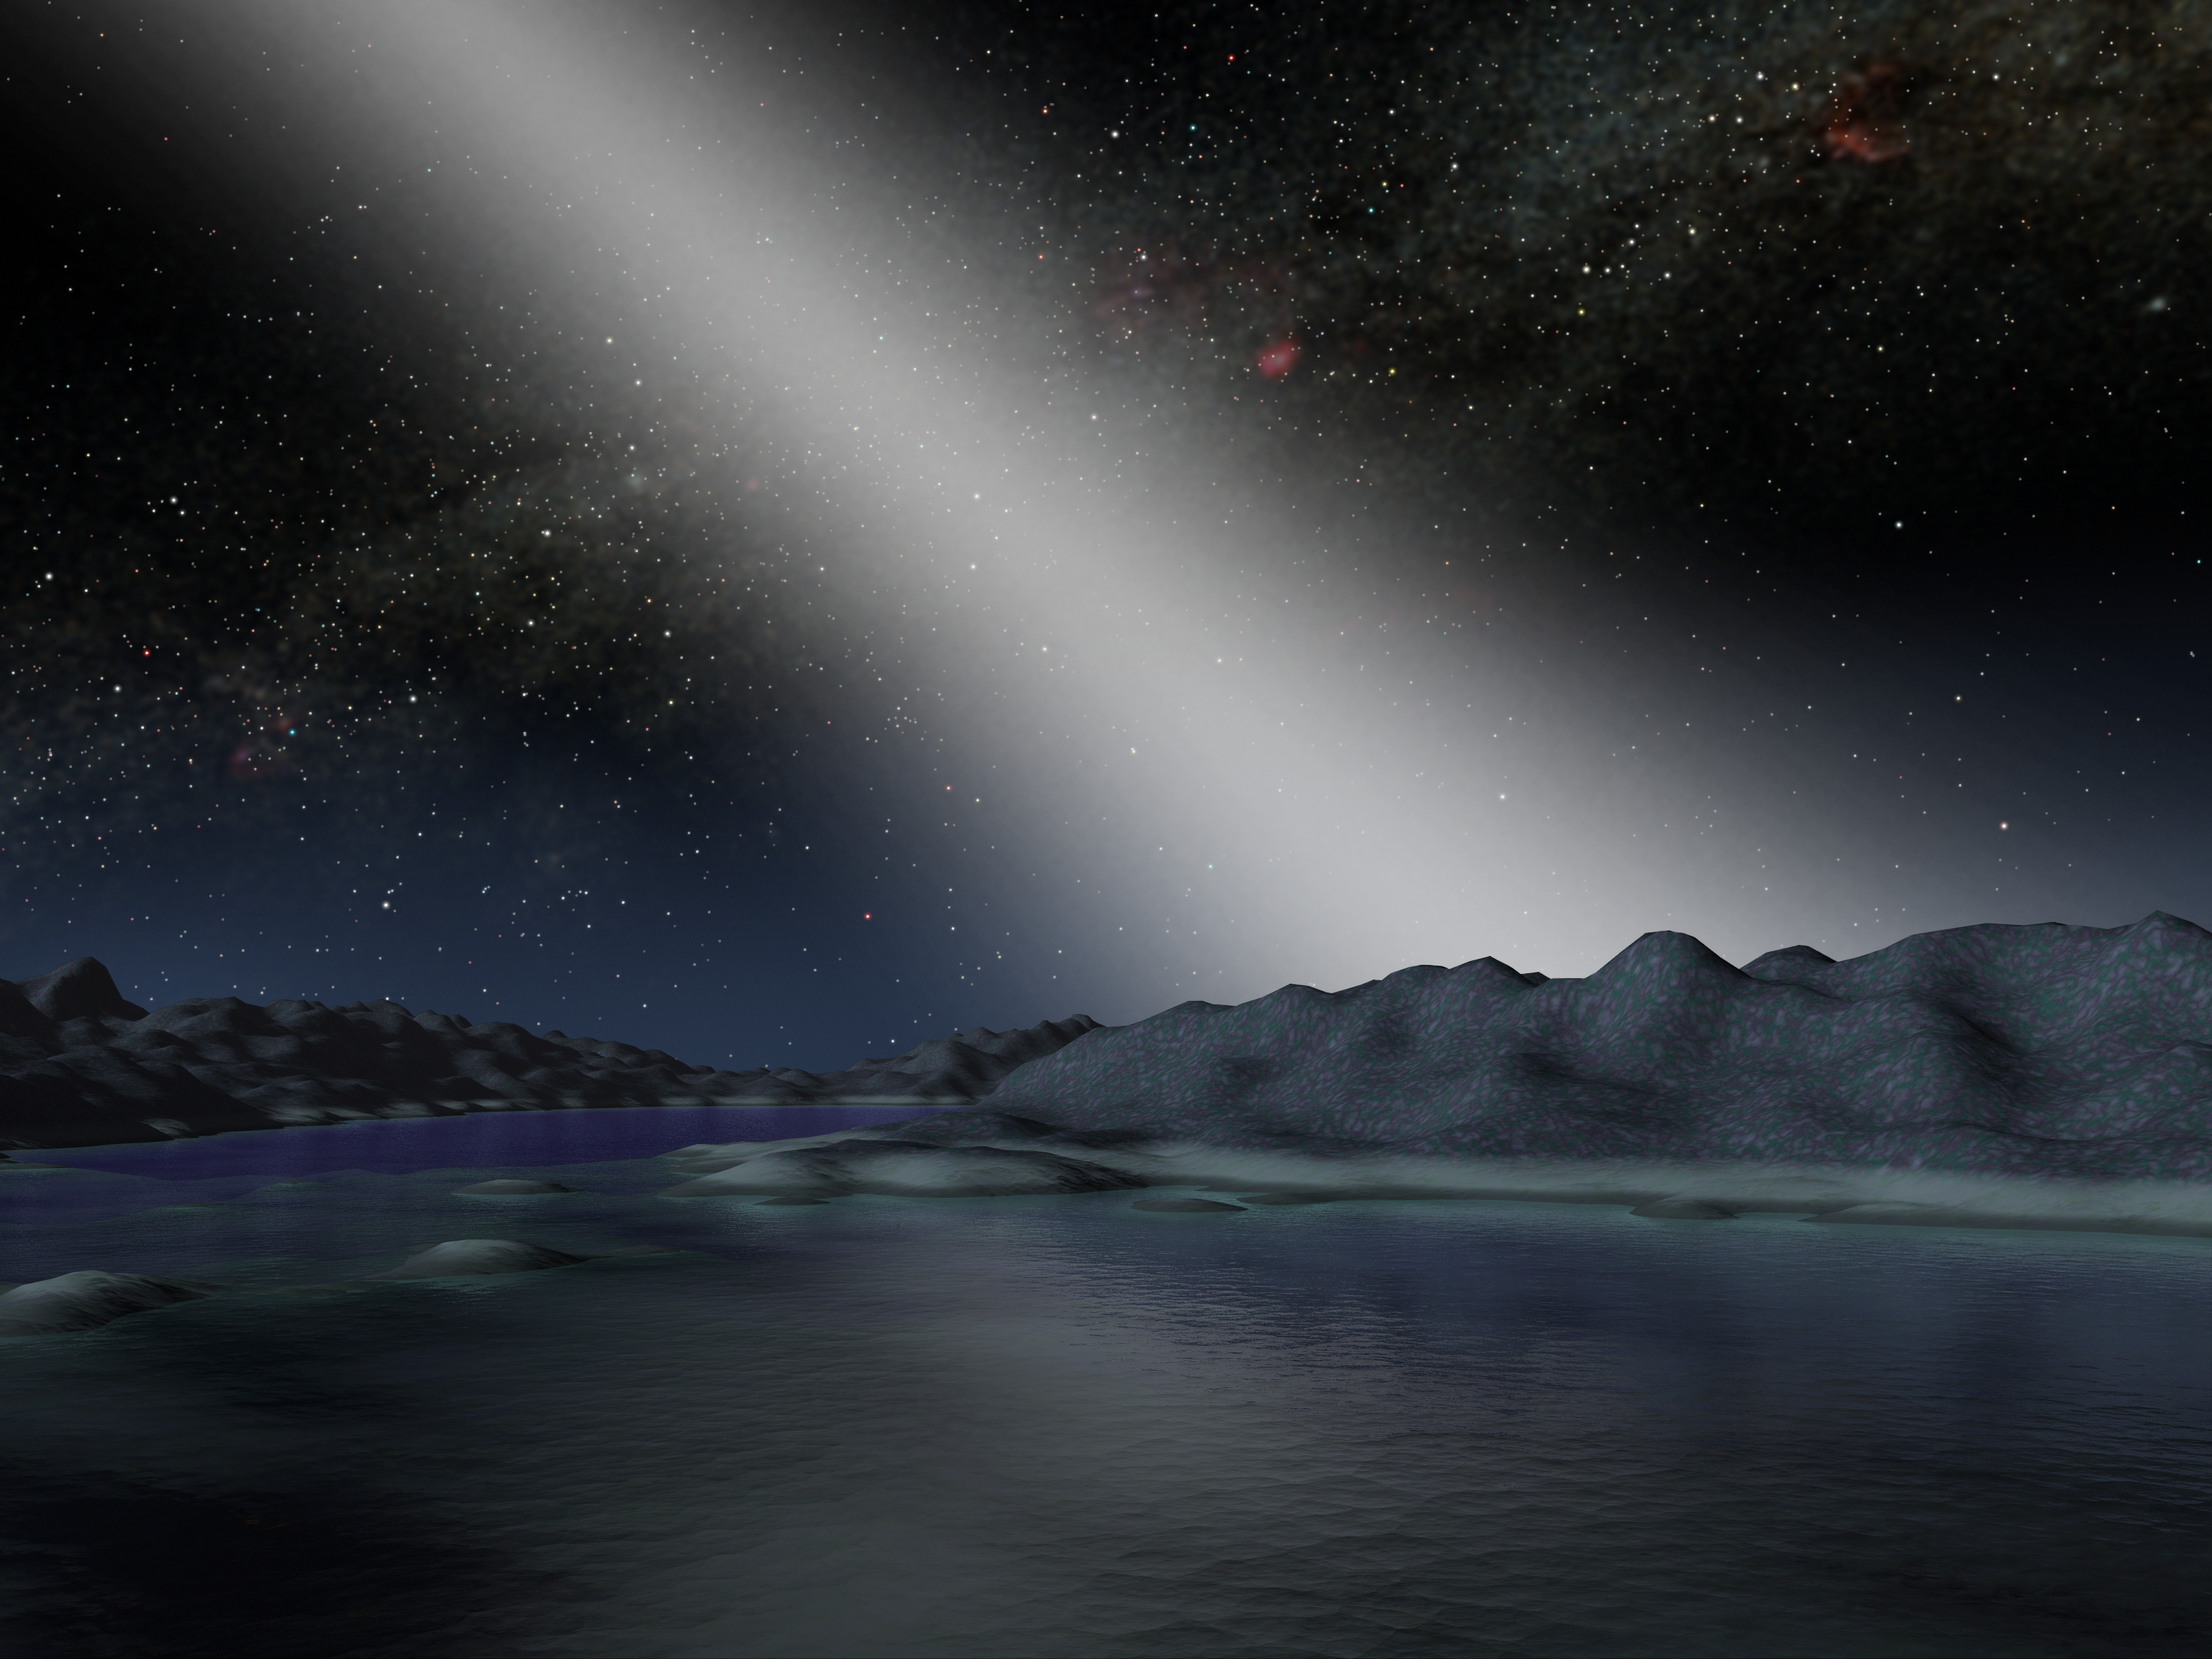

Alien Asteroid Belt Compared to our Own (Artist Concept)

Figure 1: Band of Light Comparison

This artist’s concept illustrates what the night sky might look like from a hypothetical alien planet in a star system with an asteroid belt 25 times as massive as the one in our own solar system (alien system above, ours below; see Figure 1).

NASA’s Spitzer Space Telescope found evidence for such a belt around the nearby star called HD 69830, when its infrared eyes spotted dust, presumably from asteroids banging together. The telescope did not find any evidence for a planet in the system, but astronomers speculate one or more may be present.

The movie begins at dusk on the imaginary world, when HD 69830, like our Sun, has begun to set over the horizon. Time is sped up to show the onset of night and the appearance of a brilliant band of light. This light comes from dust in a massive asteroid belt, which scatters sunlight.

In our solar system, anybody observing the skies on a moonless night far from city lights can see the sunlight that is scattered by dust in our asteroid belt. Called zodiacal light and sometimes the “false dawn,” this light appears as a dim band stretching up from the horizon when the Sun is about to rise or set. The light is faint enough that the disk of our Milky Way galaxy remains the most prominent feature in the sky. (The Milky Way disk is shown perpendicular to the zodiacal light in both pictures.)

In contrast, the zodiacal light in the HD 69830 system would be 1,000 times brighter than our own, outshining even the Milky Way.

Credit: NASA/JPL-Caltech